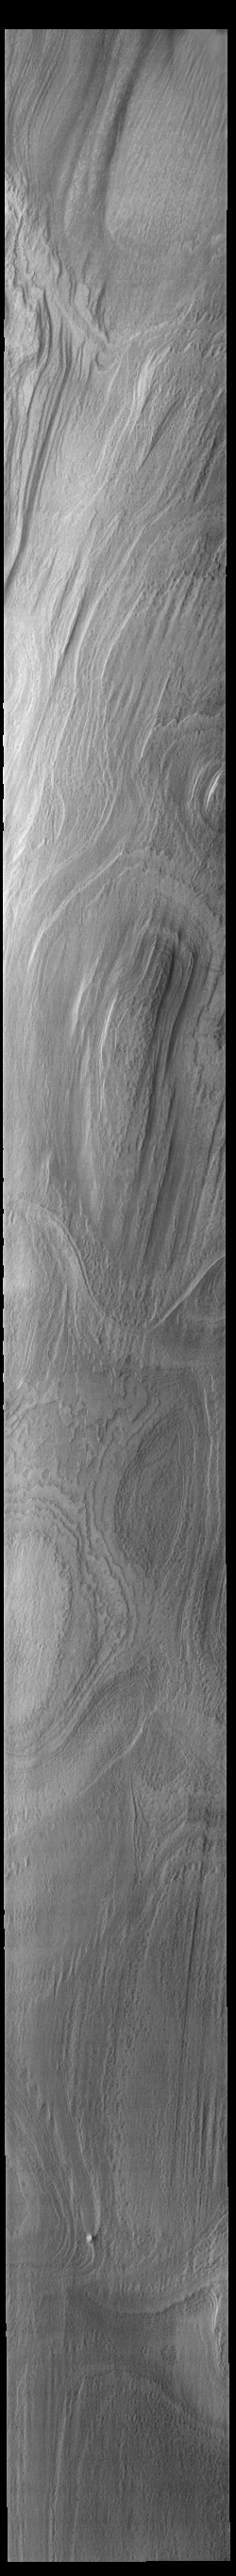

South Polar Ice

Today’s VIS image shows a portion of the south polar cap. The visible layers were created over millennia by deposition of winter ice and summer dust. This image was collected at the end of the southern summer season.

Credit: NASA/JPL-Caltech/ASU